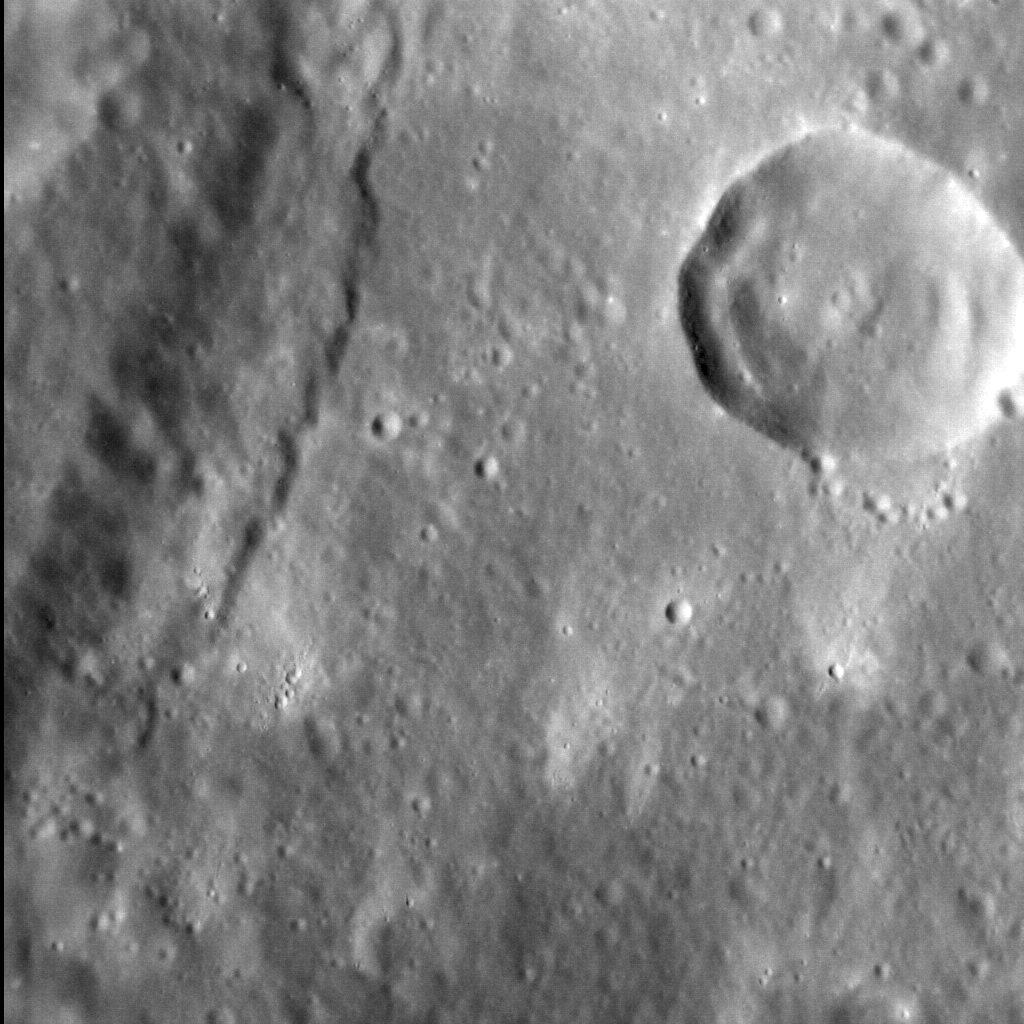

Big Things Have Small Beginnings

The surface of Mercury has been extensively deformed by tectonic activity, with most of that activity due to the global-scale contraction of the planet as its interior cooled. This tectonic deformation is largely manifest as contractional lobate scarps, many of which are hundreds or even thousands of meters high. This image shows a scarp only ~150 m (500 ft.) high, considerably smaller than many of its peers across the planet. This structure’s relatively small size suggests either that it accommodated but a relatively small amount of deformation over its lifetime, or that it is one of the youngest lobate scarps on Mercury.

This image was acquired as a high-resolution targeted observation. Targeted observations are images of a small area on Mercury’s surface at resolutions much higher than the 200-meter/pixel morphology base map. It is not possible to cover all of Mercury’s surface at this high resolution, but typically several areas of high scientific interest are imaged in this mode each week.

Date acquired: April 04, 2012
Image Mission Elapsed Time (MET): 234154717
Image ID: 1222306
Instrument: Narrow Angle Camera (NAC) of the Mercury Dual Imaging System (MDIS)
Center Latitude: 29.31°
Center Longitude: 91.01° E
Resolution: 46 meters/pixel
Scale: The crater to the top right is ~18 km (11 mi.) in diameter
Incidence Angle: 51.6°
Emission Angle: 14.5°
Phase Angle: 38.1°
North is to the bottom-right corner of this image

The MESSENGER spacecraft is the first ever to orbit the planet Mercury, and the spacecraft’s seven scientific instruments and radio science investigation are unraveling the history and evolution of the Solar System’s innermost planet. Visit the Why Mercury? section of this website to learn more about the key science questions that the MESSENGER mission is addressing. During the one-year primary mission, MDIS acquired 88,746 images and extensive other data sets. MESSENGER is now in a year-long extended mission, during which plans call for the acquisition of more than 80,000 additional images to support MESSENGER’s science goals.

For information regarding the use of images, see the MESSENGER image use policy.

Credit: NASA/Johns Hopkins University Applied Physics Laboratory/Carnegie Institution of Washington